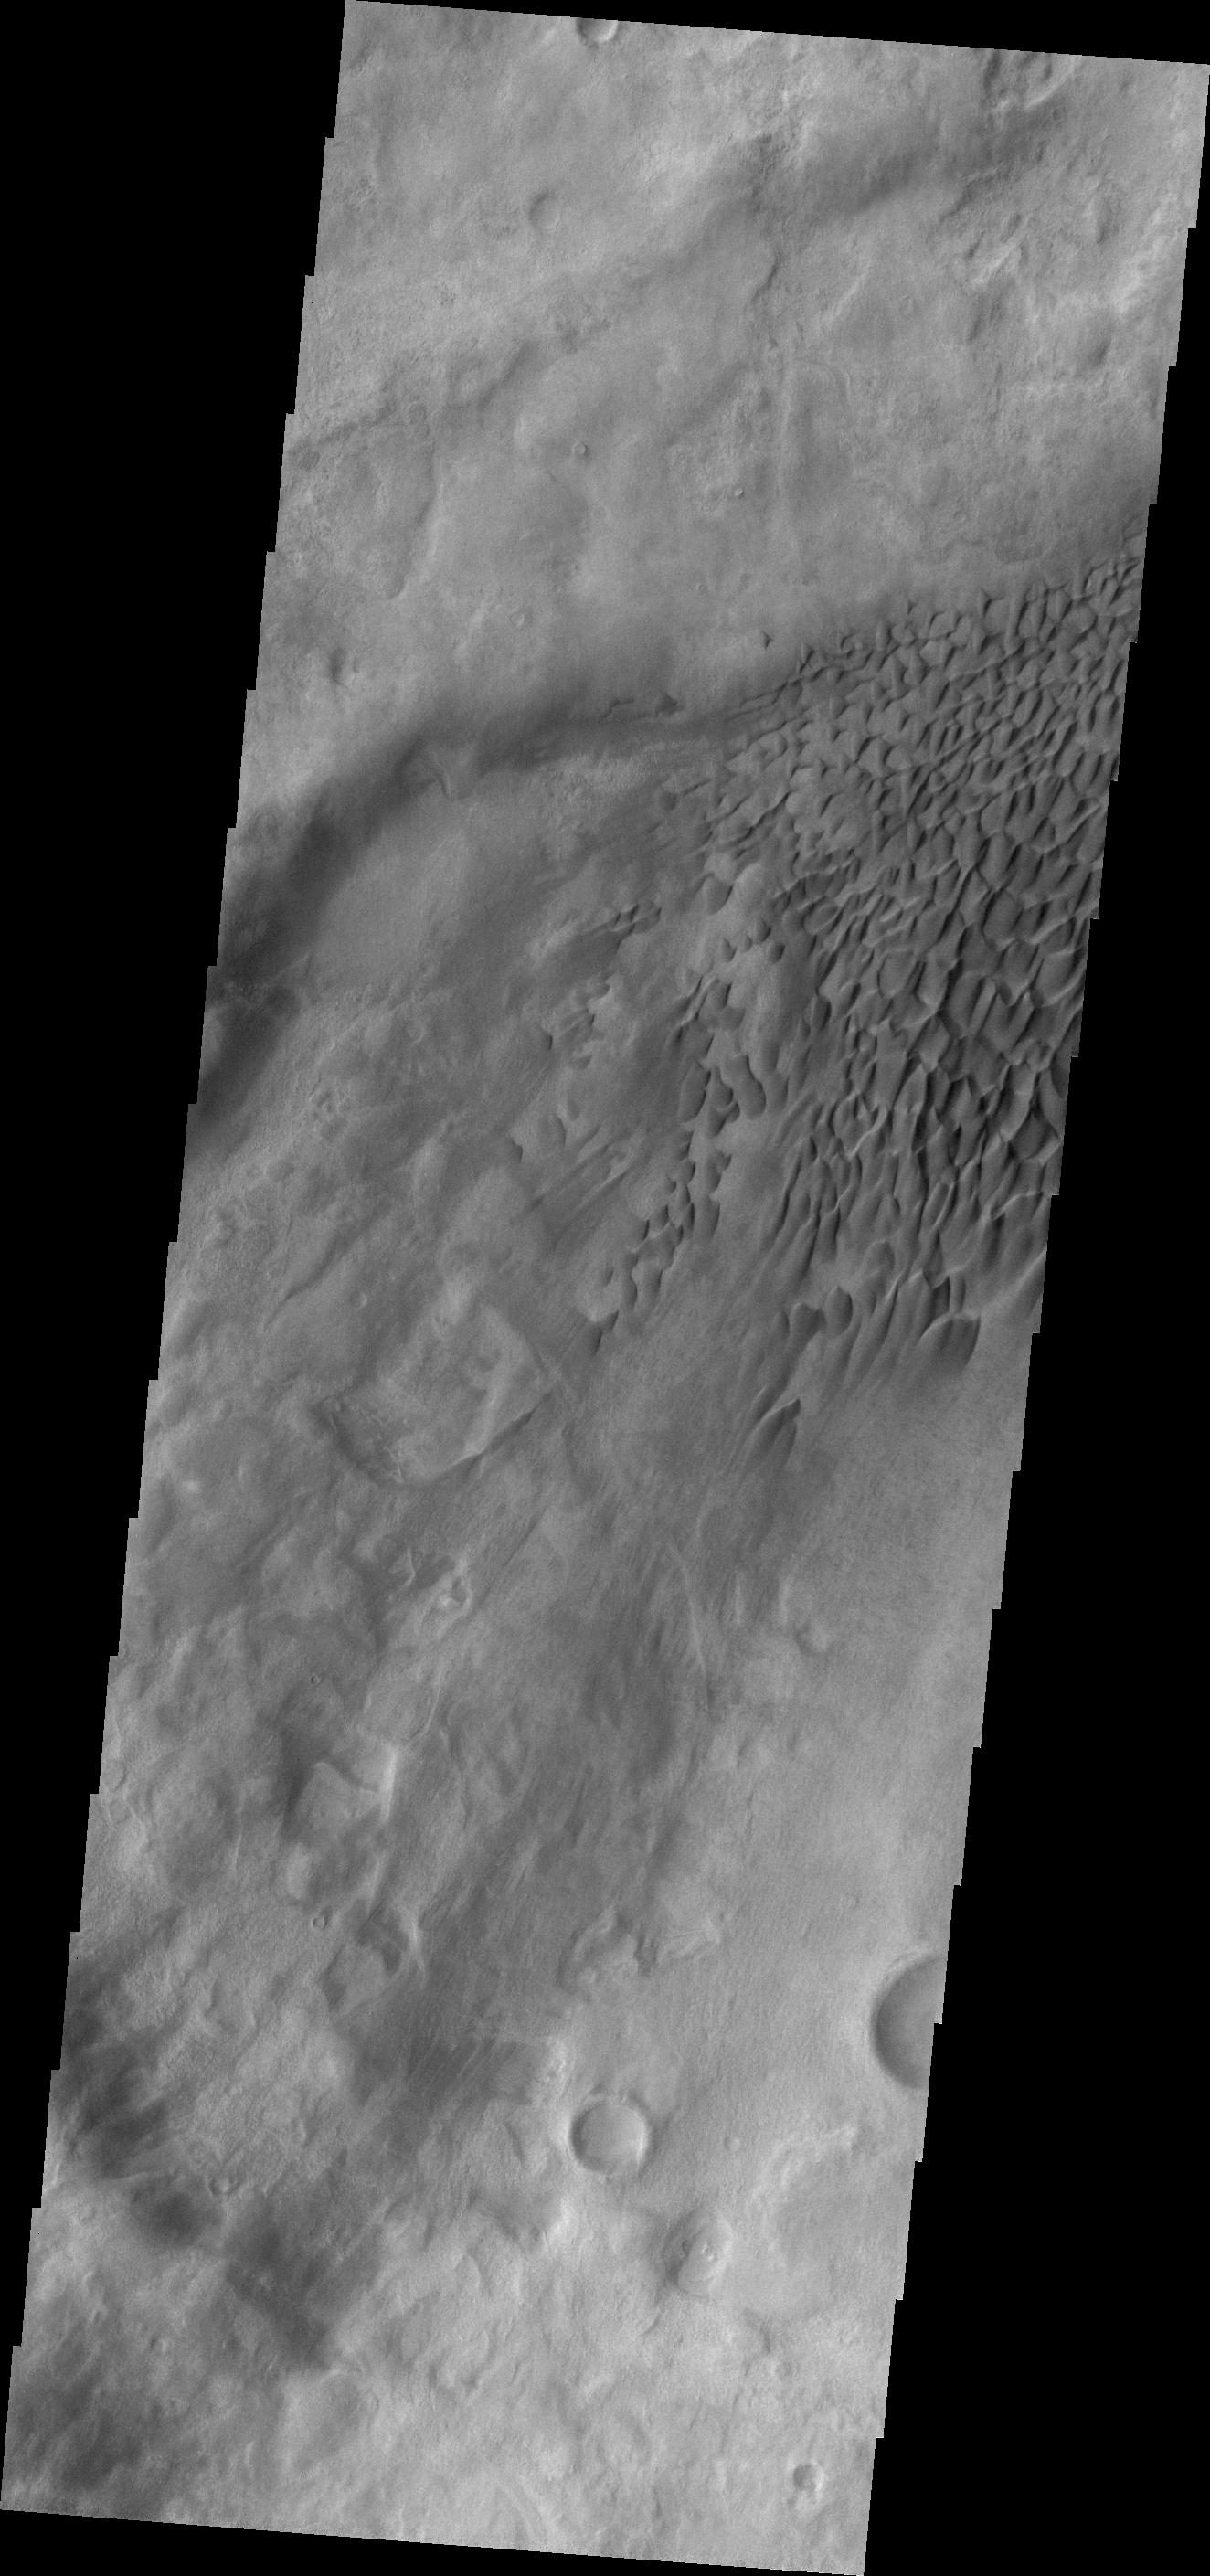

Dune Fields in Aonia Planum and Aonia Terra

Dune fields are common in the topographic lows in the Aonia Planum and Aonia Terra region.

Credit: NASA/JPL/ASU